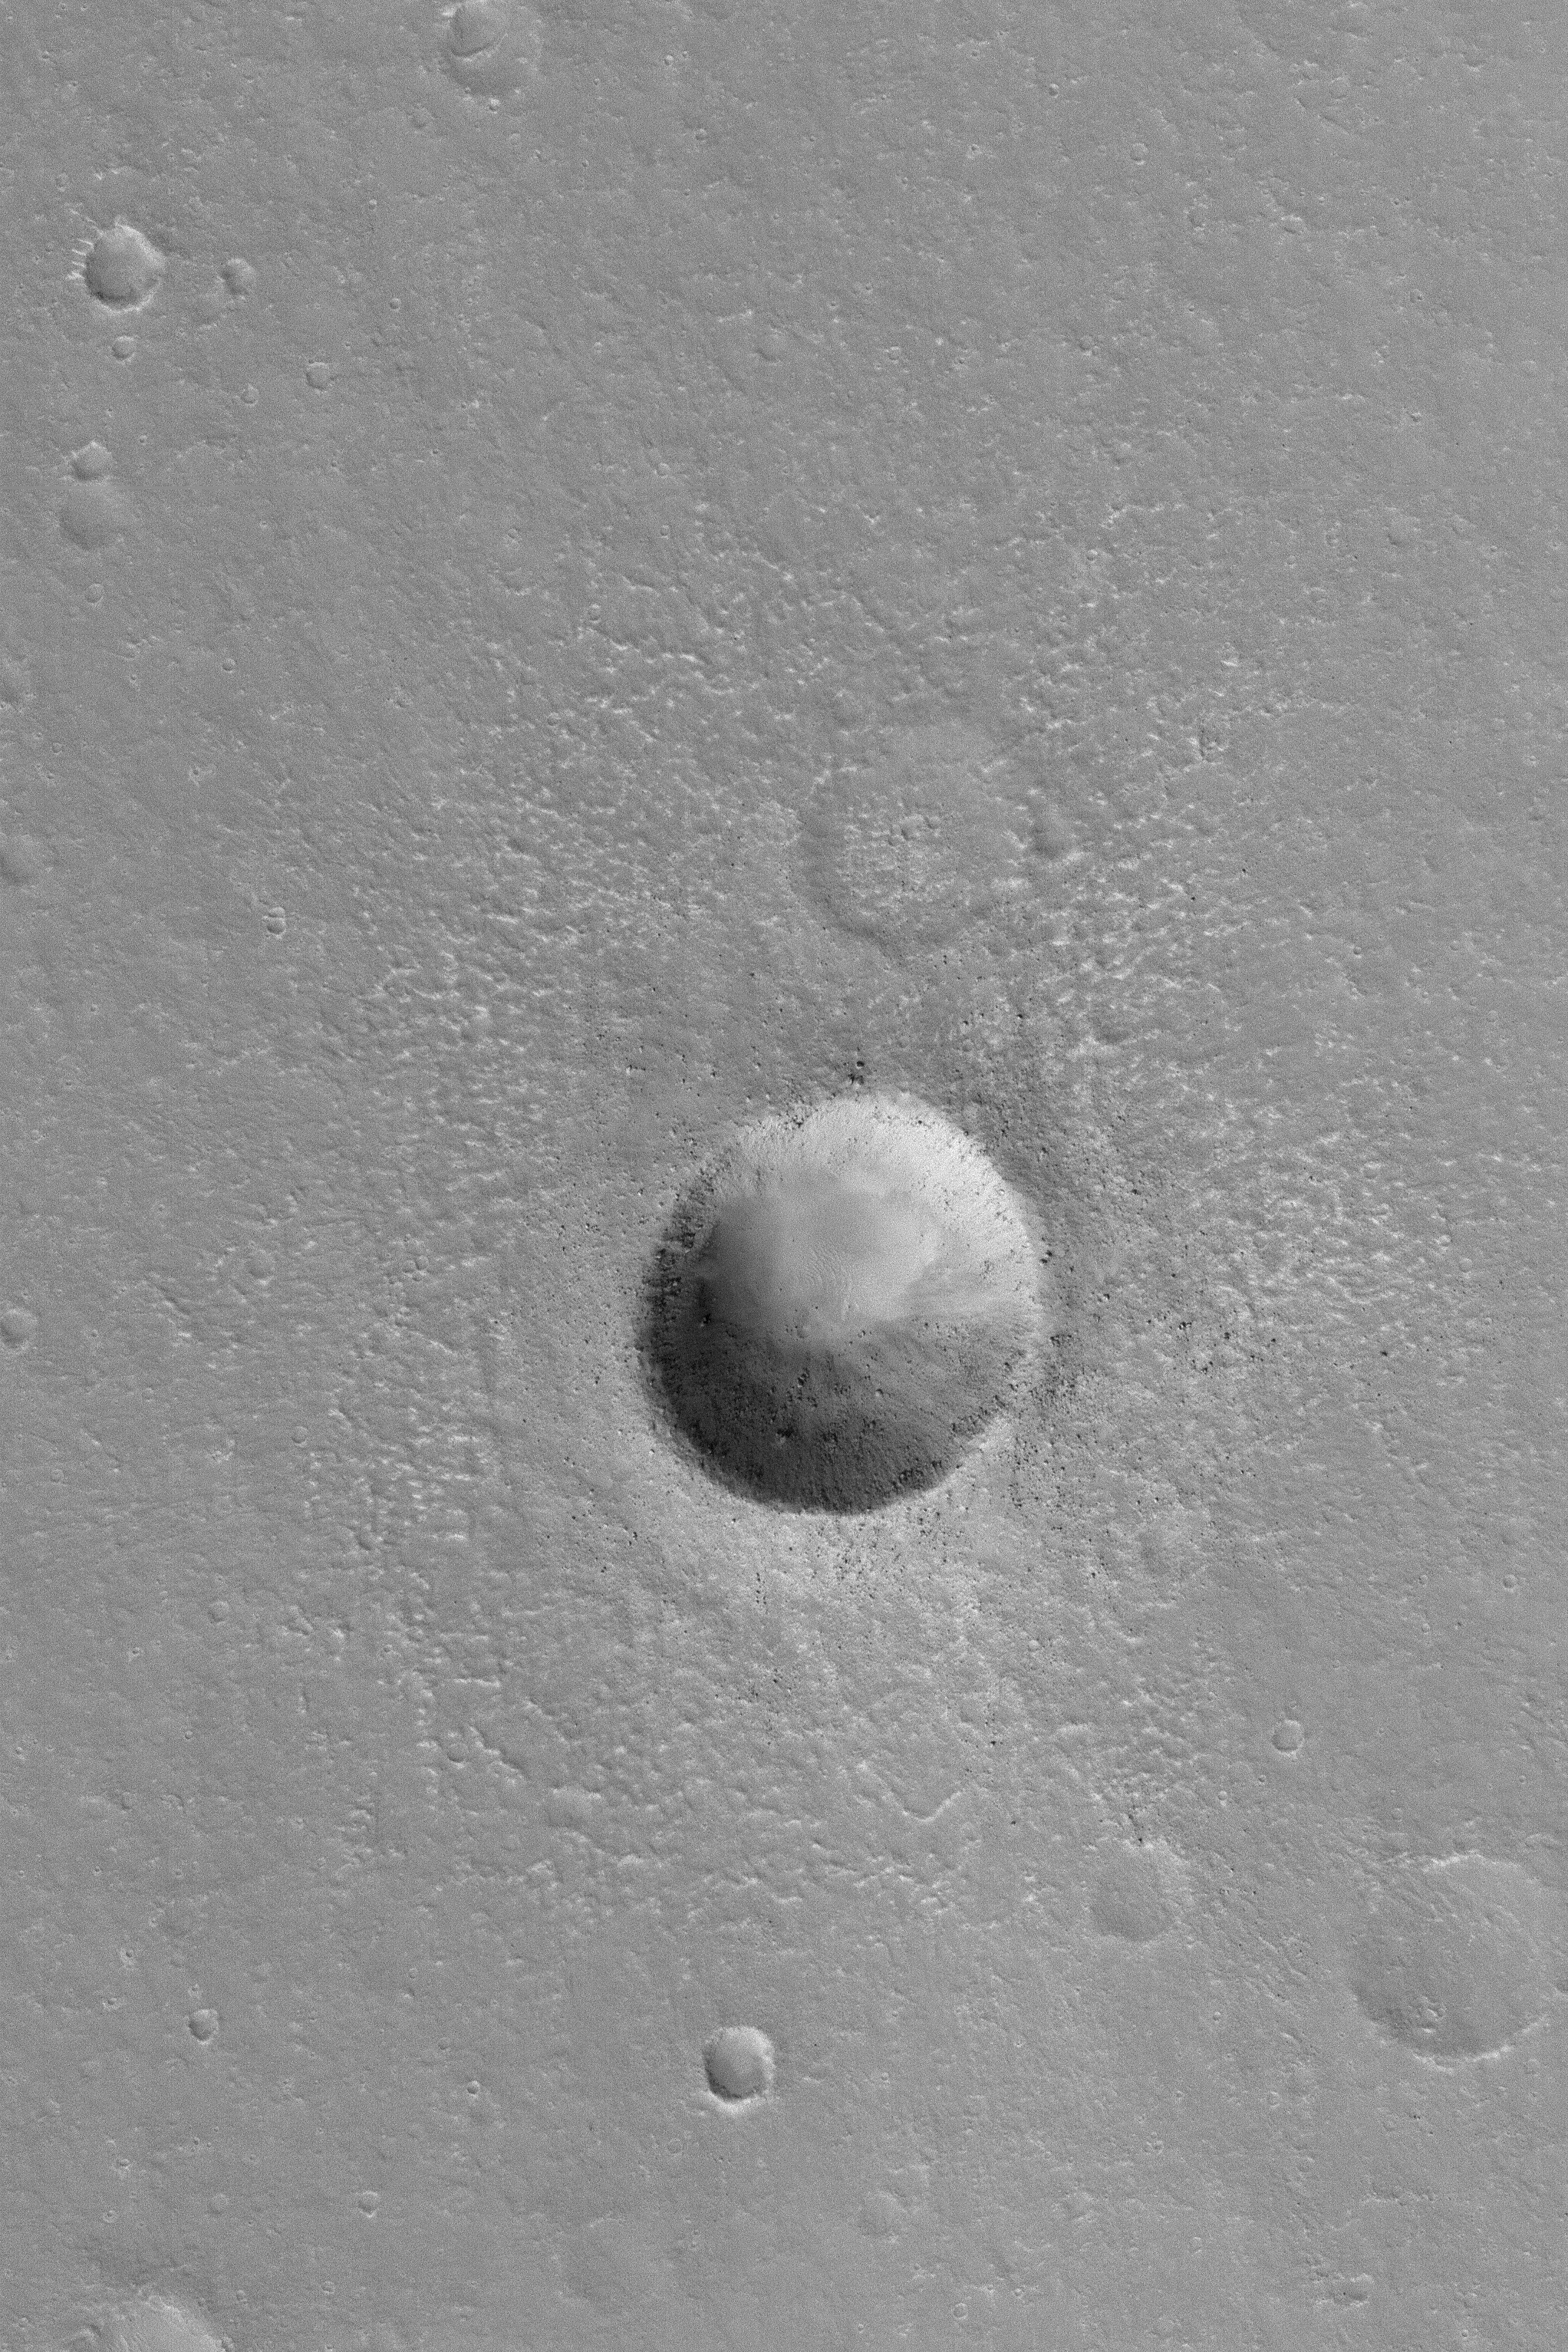

Martian Meteor Crater

20 February 2004
This Mars Global Surveyor (MGS) Mars Orbiter Camera (MOC) image shows a fairly young meteor impact crater on Mars that is about the same size (~ 1 kilometer; 0.62 miles) as the famous Meteor Crater in northern Arizona, U.S.A. Like the Arizona crater, boulders of ejected bedrock can be seen on the crater’s ejecta blanket and in the crater itself. This crater is located in the Aethiopis region of Mars near 4.7°N, 224.1°W. Sunlight illuminates the scene from the lower left.

Credit: NASA/JPL/Malin Space Science Systems